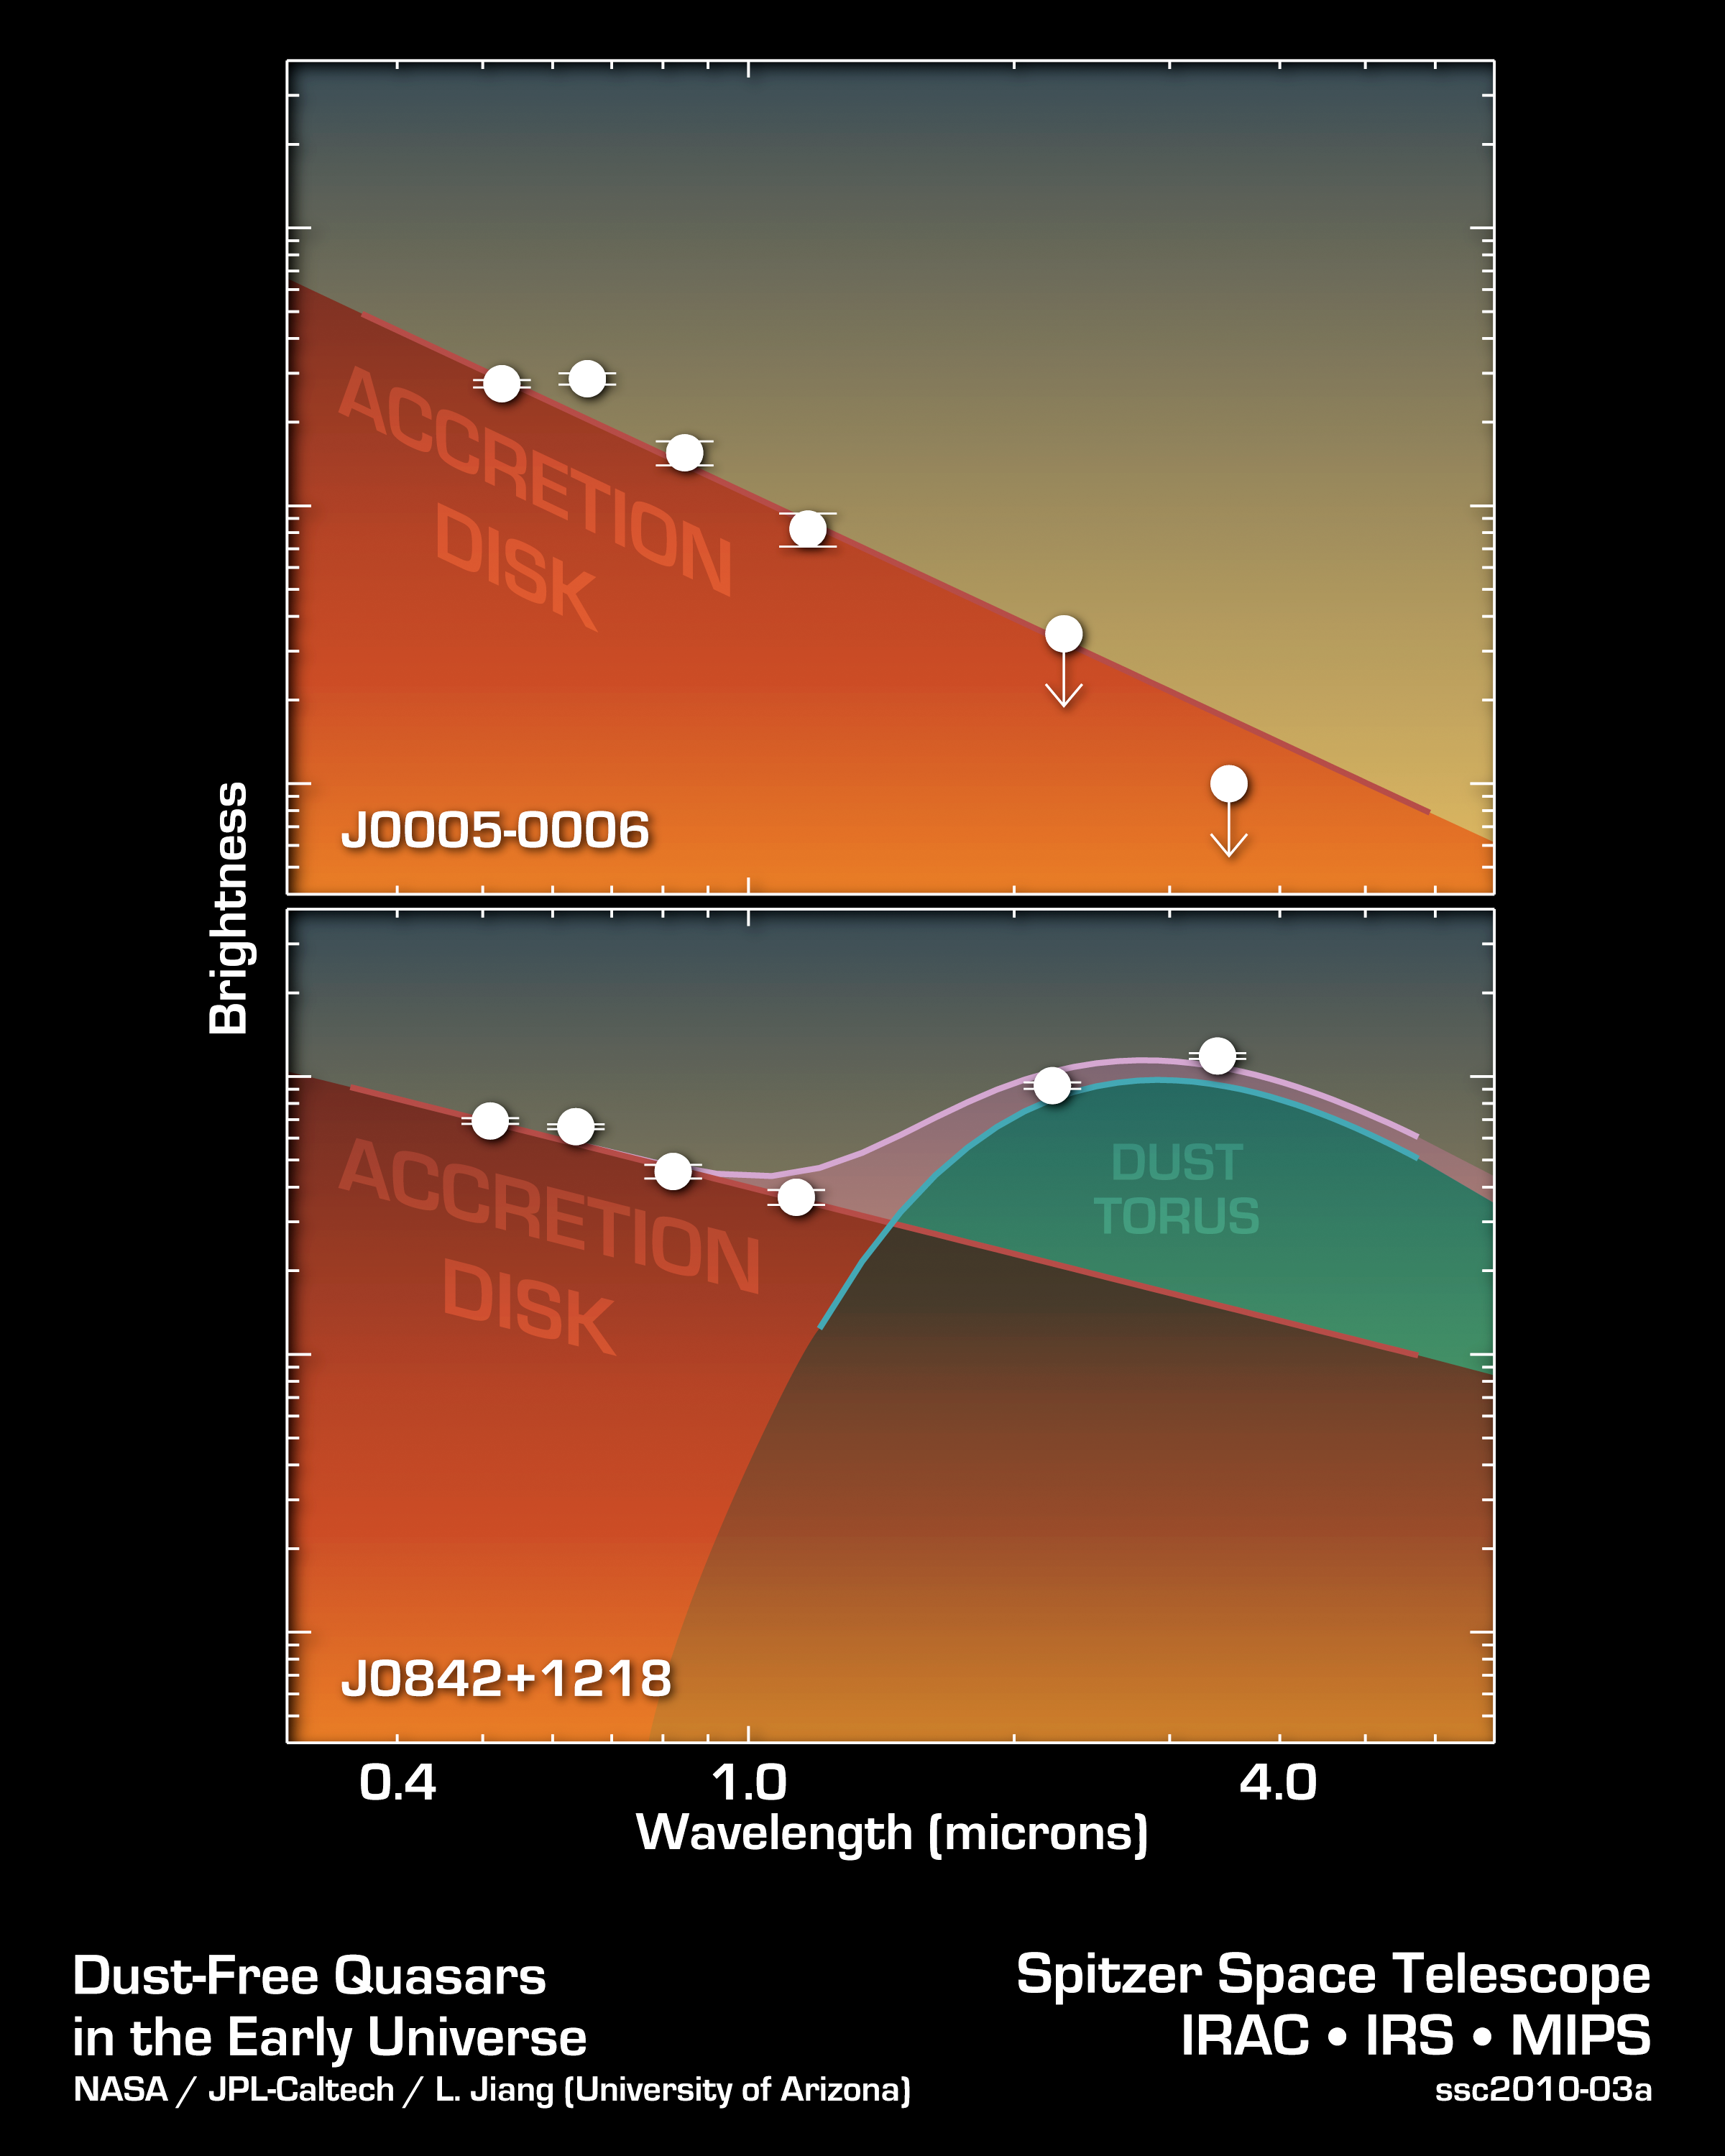

How to Spot a Primitive Black Hole

These two data plots from NASA's Spitzer Space Telescope show a primitive supermassive black hole (top) compared to a typical one. As the data show, the typical supermassive black hole, called J0842+1218, exhibits the signs of a surrounding ring of dust, a feature that appears at longer wavelengths of infrared light. The primitive object, called J0005-0006, lacks a dusty torus.

These Spitzer data, along with other observations not shown here, led to the discovery of the two most primitive supermassive black holes known, J0005-0006 and J0303-0019. Both objects are about 13 billion light-years away.

Usually, a supermassive black hole is surrounded by an accretion disk, which itself is surrounded by a dark doughnut-like dusty structure called a dust torus. But for the primitive black holes, the dust tori are missing and only gas disks are observed. This is because the early universe was clean as a whistle. Enough time had not passed for molecules to clump together into dust particles. Some black holes forming during this era thus started out lacking dust. As they grew, gobbling up more and more mass, they are thought to have accumulated dusty rings.

Credit: NASA/JPL-Caltech/University of Arizona